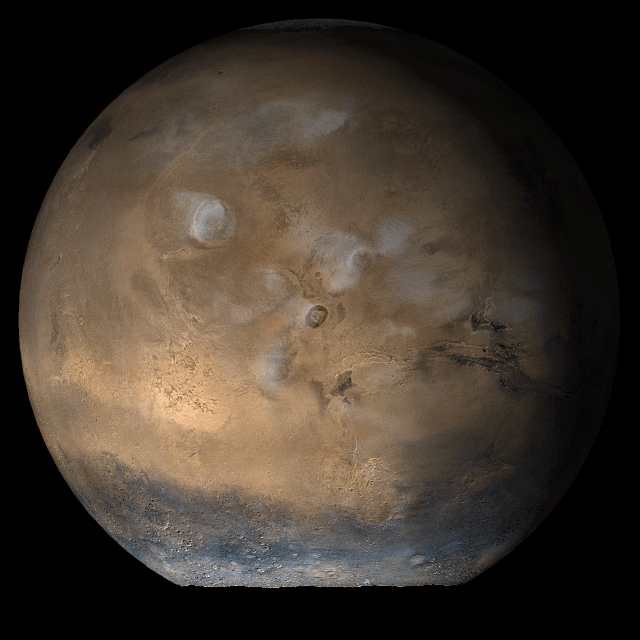

Mars at Ls 66°: Tharsis

6 June 2006
This picture is a composite of Mars Global Surveyor (MGS) Mars Orbiter Camera (MOC) daily global images acquired at Ls 66° during a previous Mars year. This month, Mars looks similar, as Ls 66° occurs in mid-June 2006. The picture shows the Tharsis face of Mars. Over the course of the month, additional faces of Mars as it appears at this time of year are being posted for MOC Picture of the Day. Ls, solar longitude, is a measure of the time of year on Mars. Mars travels 360° around the Sun in 1 Mars year. The year begins at Ls 0°, the start of northern spring and southern autumn.

Season: Northern Spring/Southern Autumn

Credit: NASA/JPL/Malin Space Science Systems